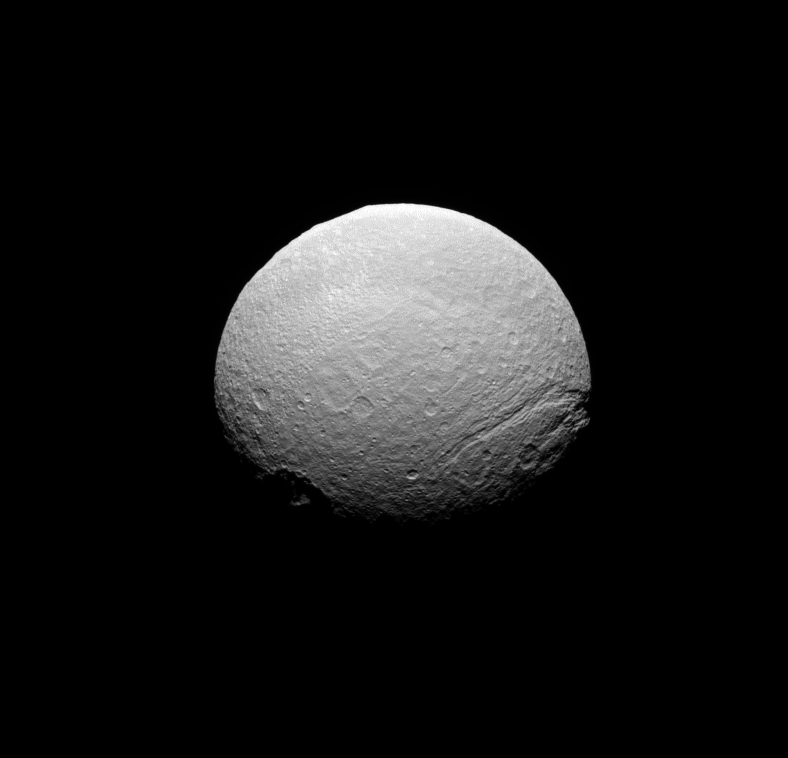

Broken Ice

The Cassini spacecraft takes in a southern view of the scarred face of icy Tethys.

The moon’s south pole is at bottom center, just above the terminator. To the left of the pole is the crater Melanthius, with its complex of central peaks poking upward into sunlight. On the limb at right, Ithaca Chasma extends northward. The smoothness of the limb is interrupted at the 11 o’clock position by the rim of the crater Odysseus. A belt of darker terrain girdles the moon’s equator.

This is a similar view to that shown in PIA09918.

This view shows terrain to the west of that seen in the earlier image.

Lit terrain seen here is on the leading hemisphere of Tethys (1,062 kilometers, 660 miles across). North is up and rotated 9 degrees to the right.

The image was taken in visible green light with the Cassini spacecraft narrow-angle camera on May 10, 2008. The view was acquired at a distance of approximately 477,000 kilometers (296,000 miles) from Tethys and at a Sun-Tethys-spacecraft, or phase, angle of 44 degrees. Image scale is 3 kilometers (2 miles) per pixel.

The Cassini-Huygens mission is a cooperative project of NASA, the European Space Agency and the Italian Space Agency. The Jet Propulsion Laboratory, a division of the California Institute of Technology in Pasadena, manages the mission for NASA’s Science Mission Directorate, Washington, D.C. The Cassini orbiter and its two onboard cameras were designed, developed and assembled at JPL. The imaging operations center is based at the Space Science Institute in Boulder, Colo.

Credit: NASA/JPL/Space Science Institute